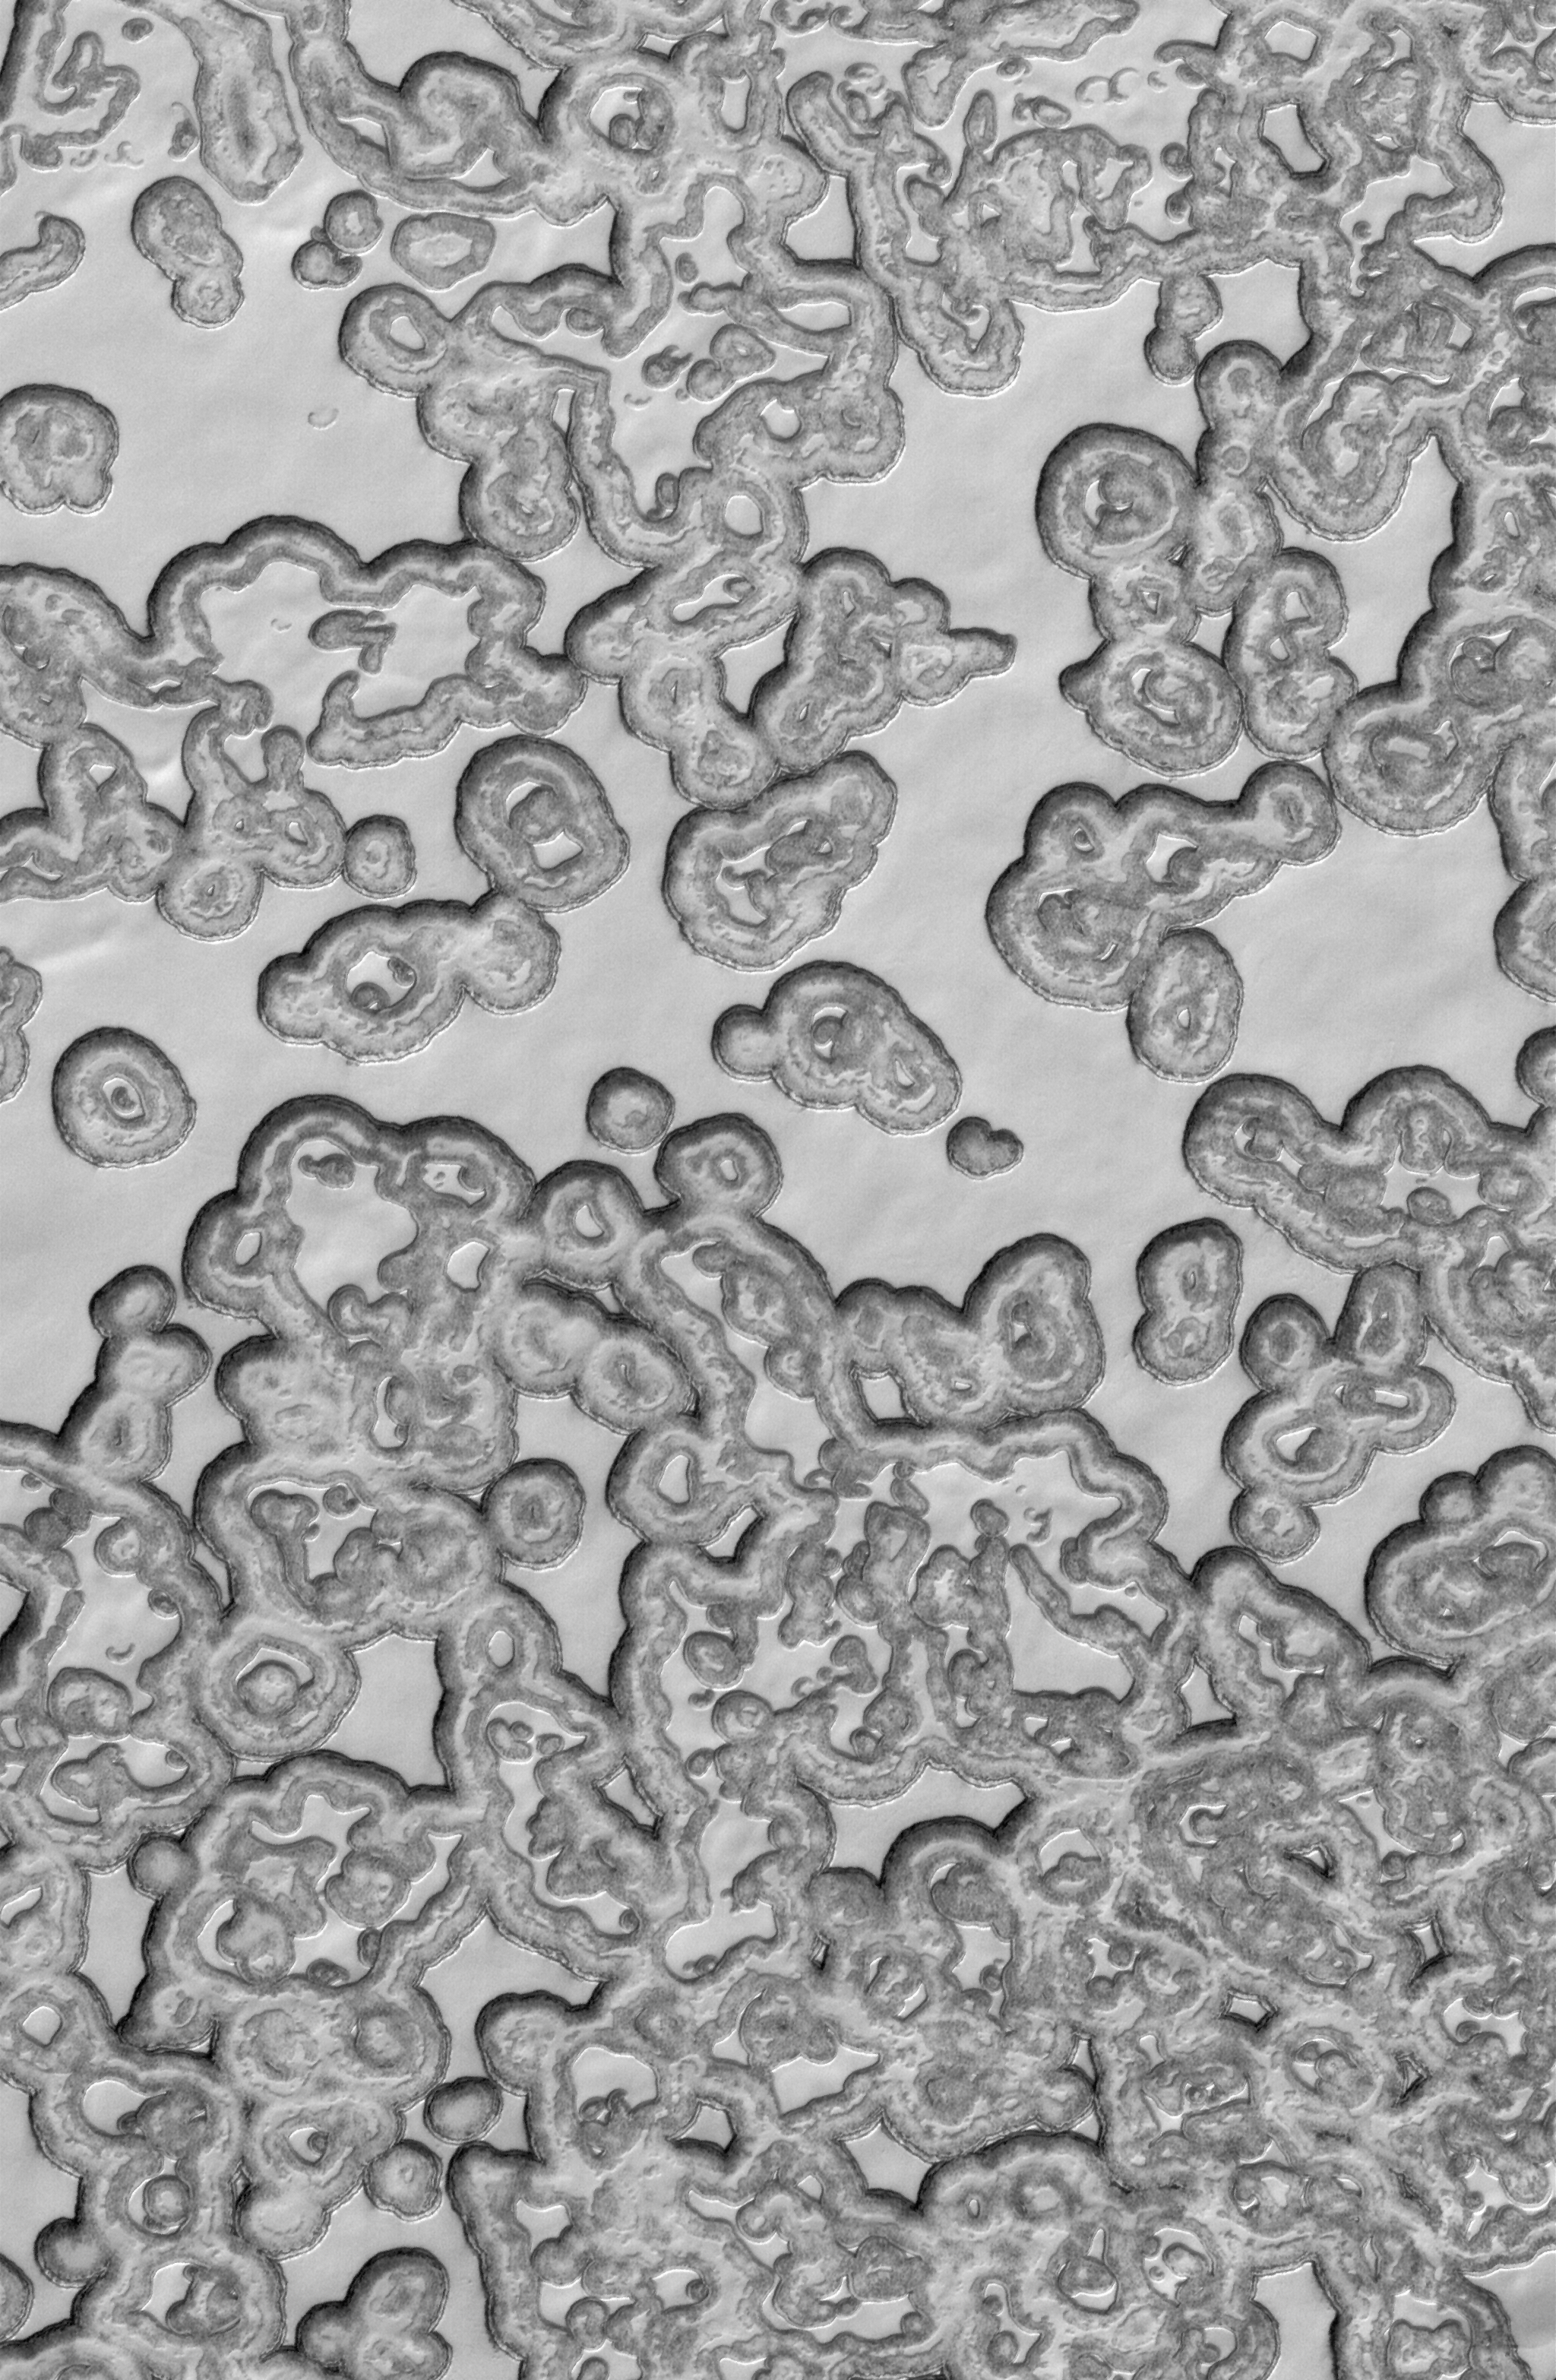

Polar Summer

6 April 2006
This Mars Global Surveyor (MGS) Mars Orbiter Camera (MOC) image shows south polar mesas composed largely of solid carbon dioxide separated by generally circular depressions. The arcuate scarps, which delineate the mesas, retreat approximately 3 meters per Mars year (two Earth years), owing to sublimation which occurs primarily during the martian summer months.

Location near: 86.9°S, 340.2°W
Image width: ~3 km (~1.9 mi)
Illumination from: upper left
Season: Southern Summer

Credit: NASA/JPL/Malin Space Science Systems